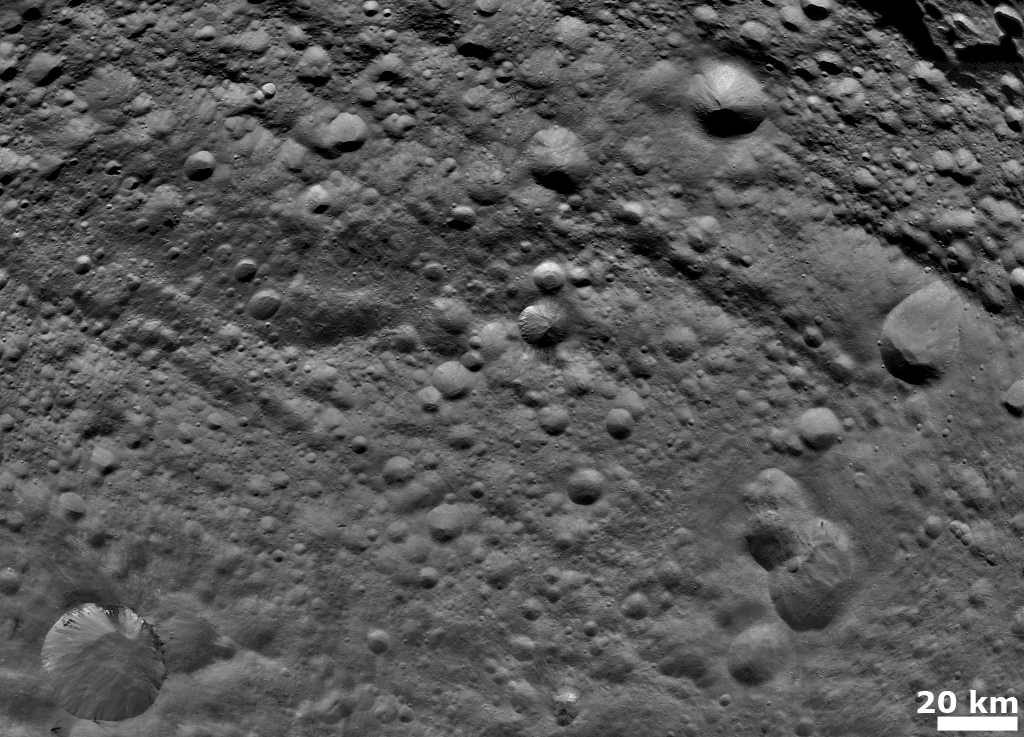

Old and Heavily Cratered Terrain on Vesta

NASA’s Dawn spacecraft obtained this image with its framing camera on August 6, 2011. This image was taken through the framing camera’s clear filter aboard the spacecraft. The framing camera has a resolution about 280 yards (260 meters) per pixel.

The Dawn mission to Vesta and Ceres is managed by the Jet Propulsion Laboratory, for NASA’s Science Mission Directorate, Washington, D.C. It is a project of the Discovery Program managed by NASA’s Marshall Space Flight Center, Huntsville, Ala. UCLA is responsible for overall Dawn mission science. Orbital Sciences Corporation of Dulles, Va., designed and built the Dawn spacecraft.

The framing cameras were developed and built under the leadership of the Max Planck Institute for Solar System Research, Katlenburg-Lindau, Germany, with significant contributions by the German Aerospace Center (DLR) Institute of Planetary Research, Berlin, and in coordination with the Institute of Computer and Communication Network Engineering, Braunschweig. The framing camera project is funded by NASA, the Max Planck Society and DLR. JPL is a division of the California Institute of Technology, in Pasadena.

Credit: NASA/JPL-Caltech/UCLA/MPS/DLR/IDA